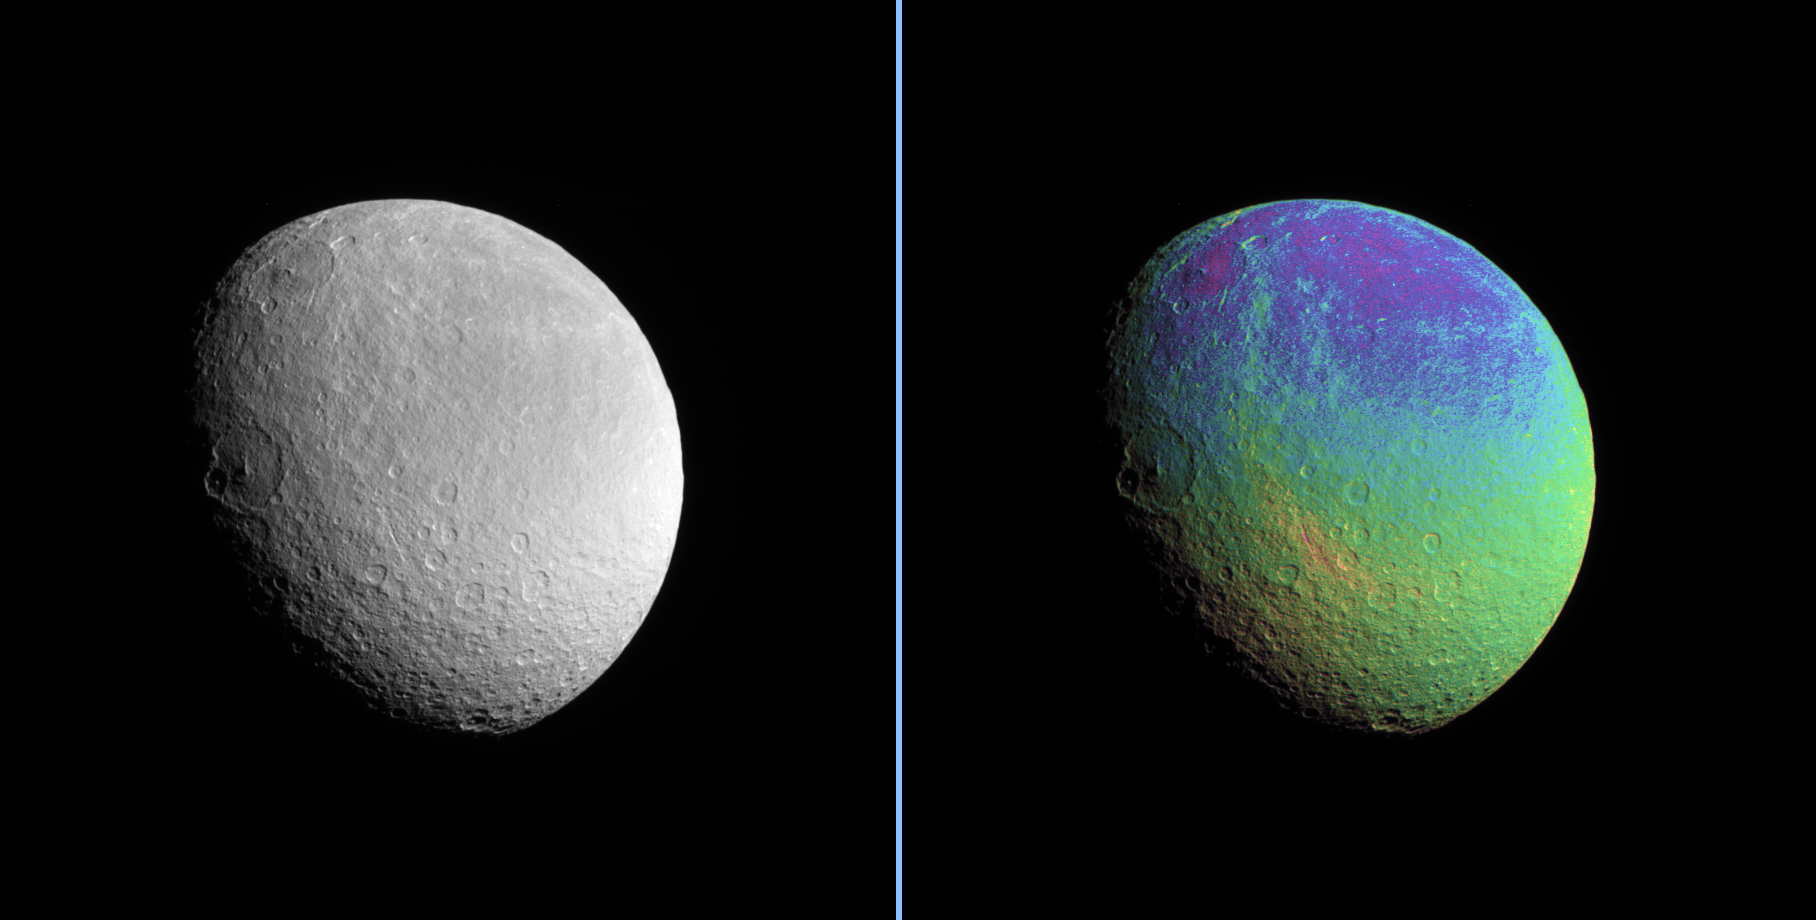

Drawing Out Details

Rhea displays a marked color contrast from north to south that is particularly easy to see in the extreme color-enhanced Cassini spacecraft view presented here.

A clear filter image is also presented (left) alongside the color composite (right).

To create the false-color view, ultraviolet, green and infrared images were combined into a single picture that isolates and maps regional color differences. This “color map” was then superimposed over a clear-filter image that preserves the relative brightness across the body.

The combination of color map and brightness image shows how colors vary across the surface of Rhea. The origin of the color differences is not yet understood, but may be caused by subtle differences in the surface composition or the sizes of grains making up the icy surface material.

This view looks toward the trailing hemisphere on Rhea (1,528 kilometers, or 949 miles across). The view shows southerly latitudes on Rhea, down to the south pole. North is up and rotated 17 degrees to the right.

The image was taken in visible light with the Cassini spacecraft narrow-angle camera on Jan. 17, 2007 at a distance of approximately 457,000 kilometers (284,000 miles) from Rhea. Image scale is 3 kilometers (2 miles) per pixel.

The Cassini-Huygens mission is a cooperative project of NASA, the European Space Agency and the Italian Space Agency. The Jet Propulsion Laboratory, a division of the California Institute of Technology in Pasadena, manages the mission for NASA’s Science Mission Directorate, Washington, D.C. The Cassini orbiter and its two onboard cameras were designed, developed and assembled at JPL. The imaging operations center is based at the Space Science Institute in Boulder, Colo.

Credit: NASA/JPL/Space Science Institute